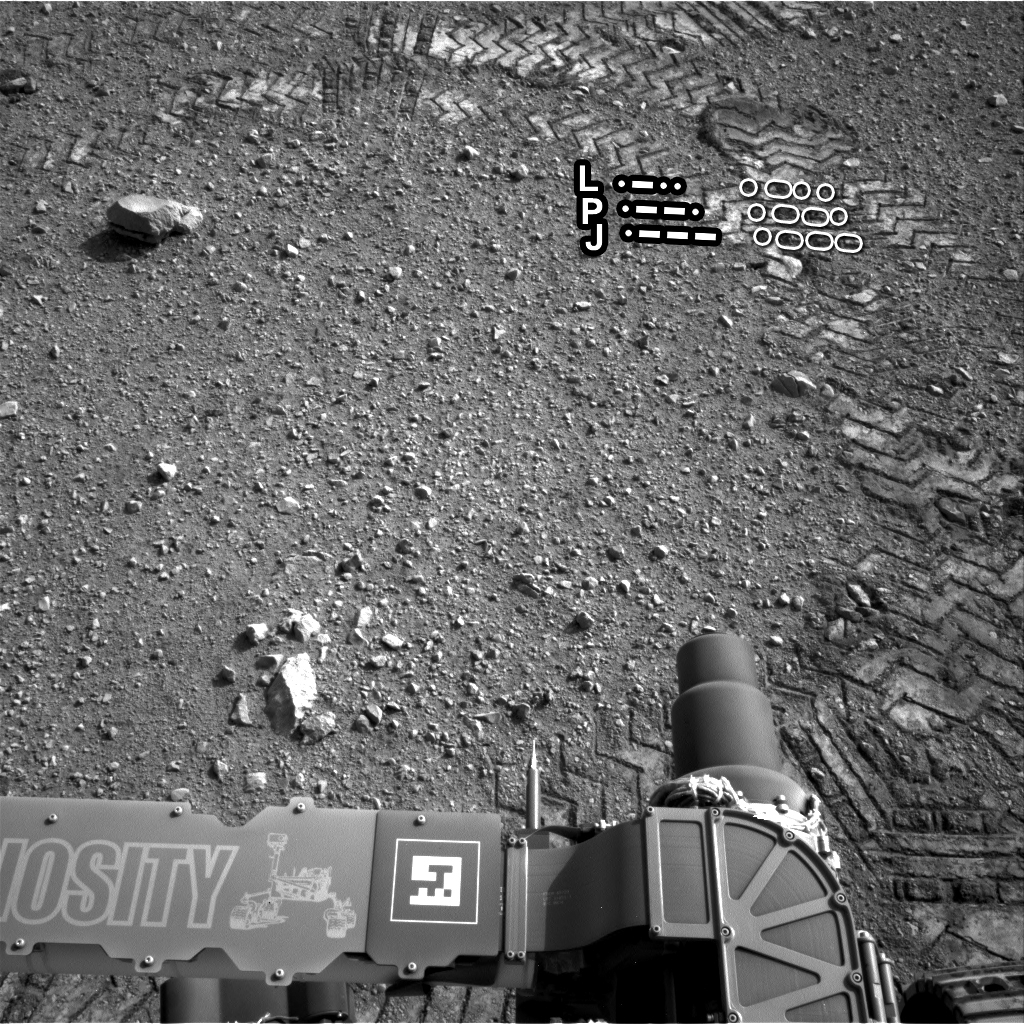

Reading the Rover’s Tracks

The straight lines in Curiosity’s zigzag track marks are Morse code for JPL, which is short for NASA’s Jet Propulsion Laboratory in Pasadena, Calif., where the rover was built and the mission is managed. The “footprint” is more than an homage to the rover’s builders, however. It is an important reference mark that the rover can use to drive more precisely via a system called visual odometry.

The Morse code, imprinted on all six wheels, is: .— (J), .–. (P), and .-.. (L), as indicated in this image.

JPL manages the Mars Science Laboratory/Curiosity for NASA’s Science Mission Directorate in Washington. The rover was designed, developed and assembled at JPL, a division of the California Institute of Technology in Pasadena.

Credit: NASA/JPL-Caltech